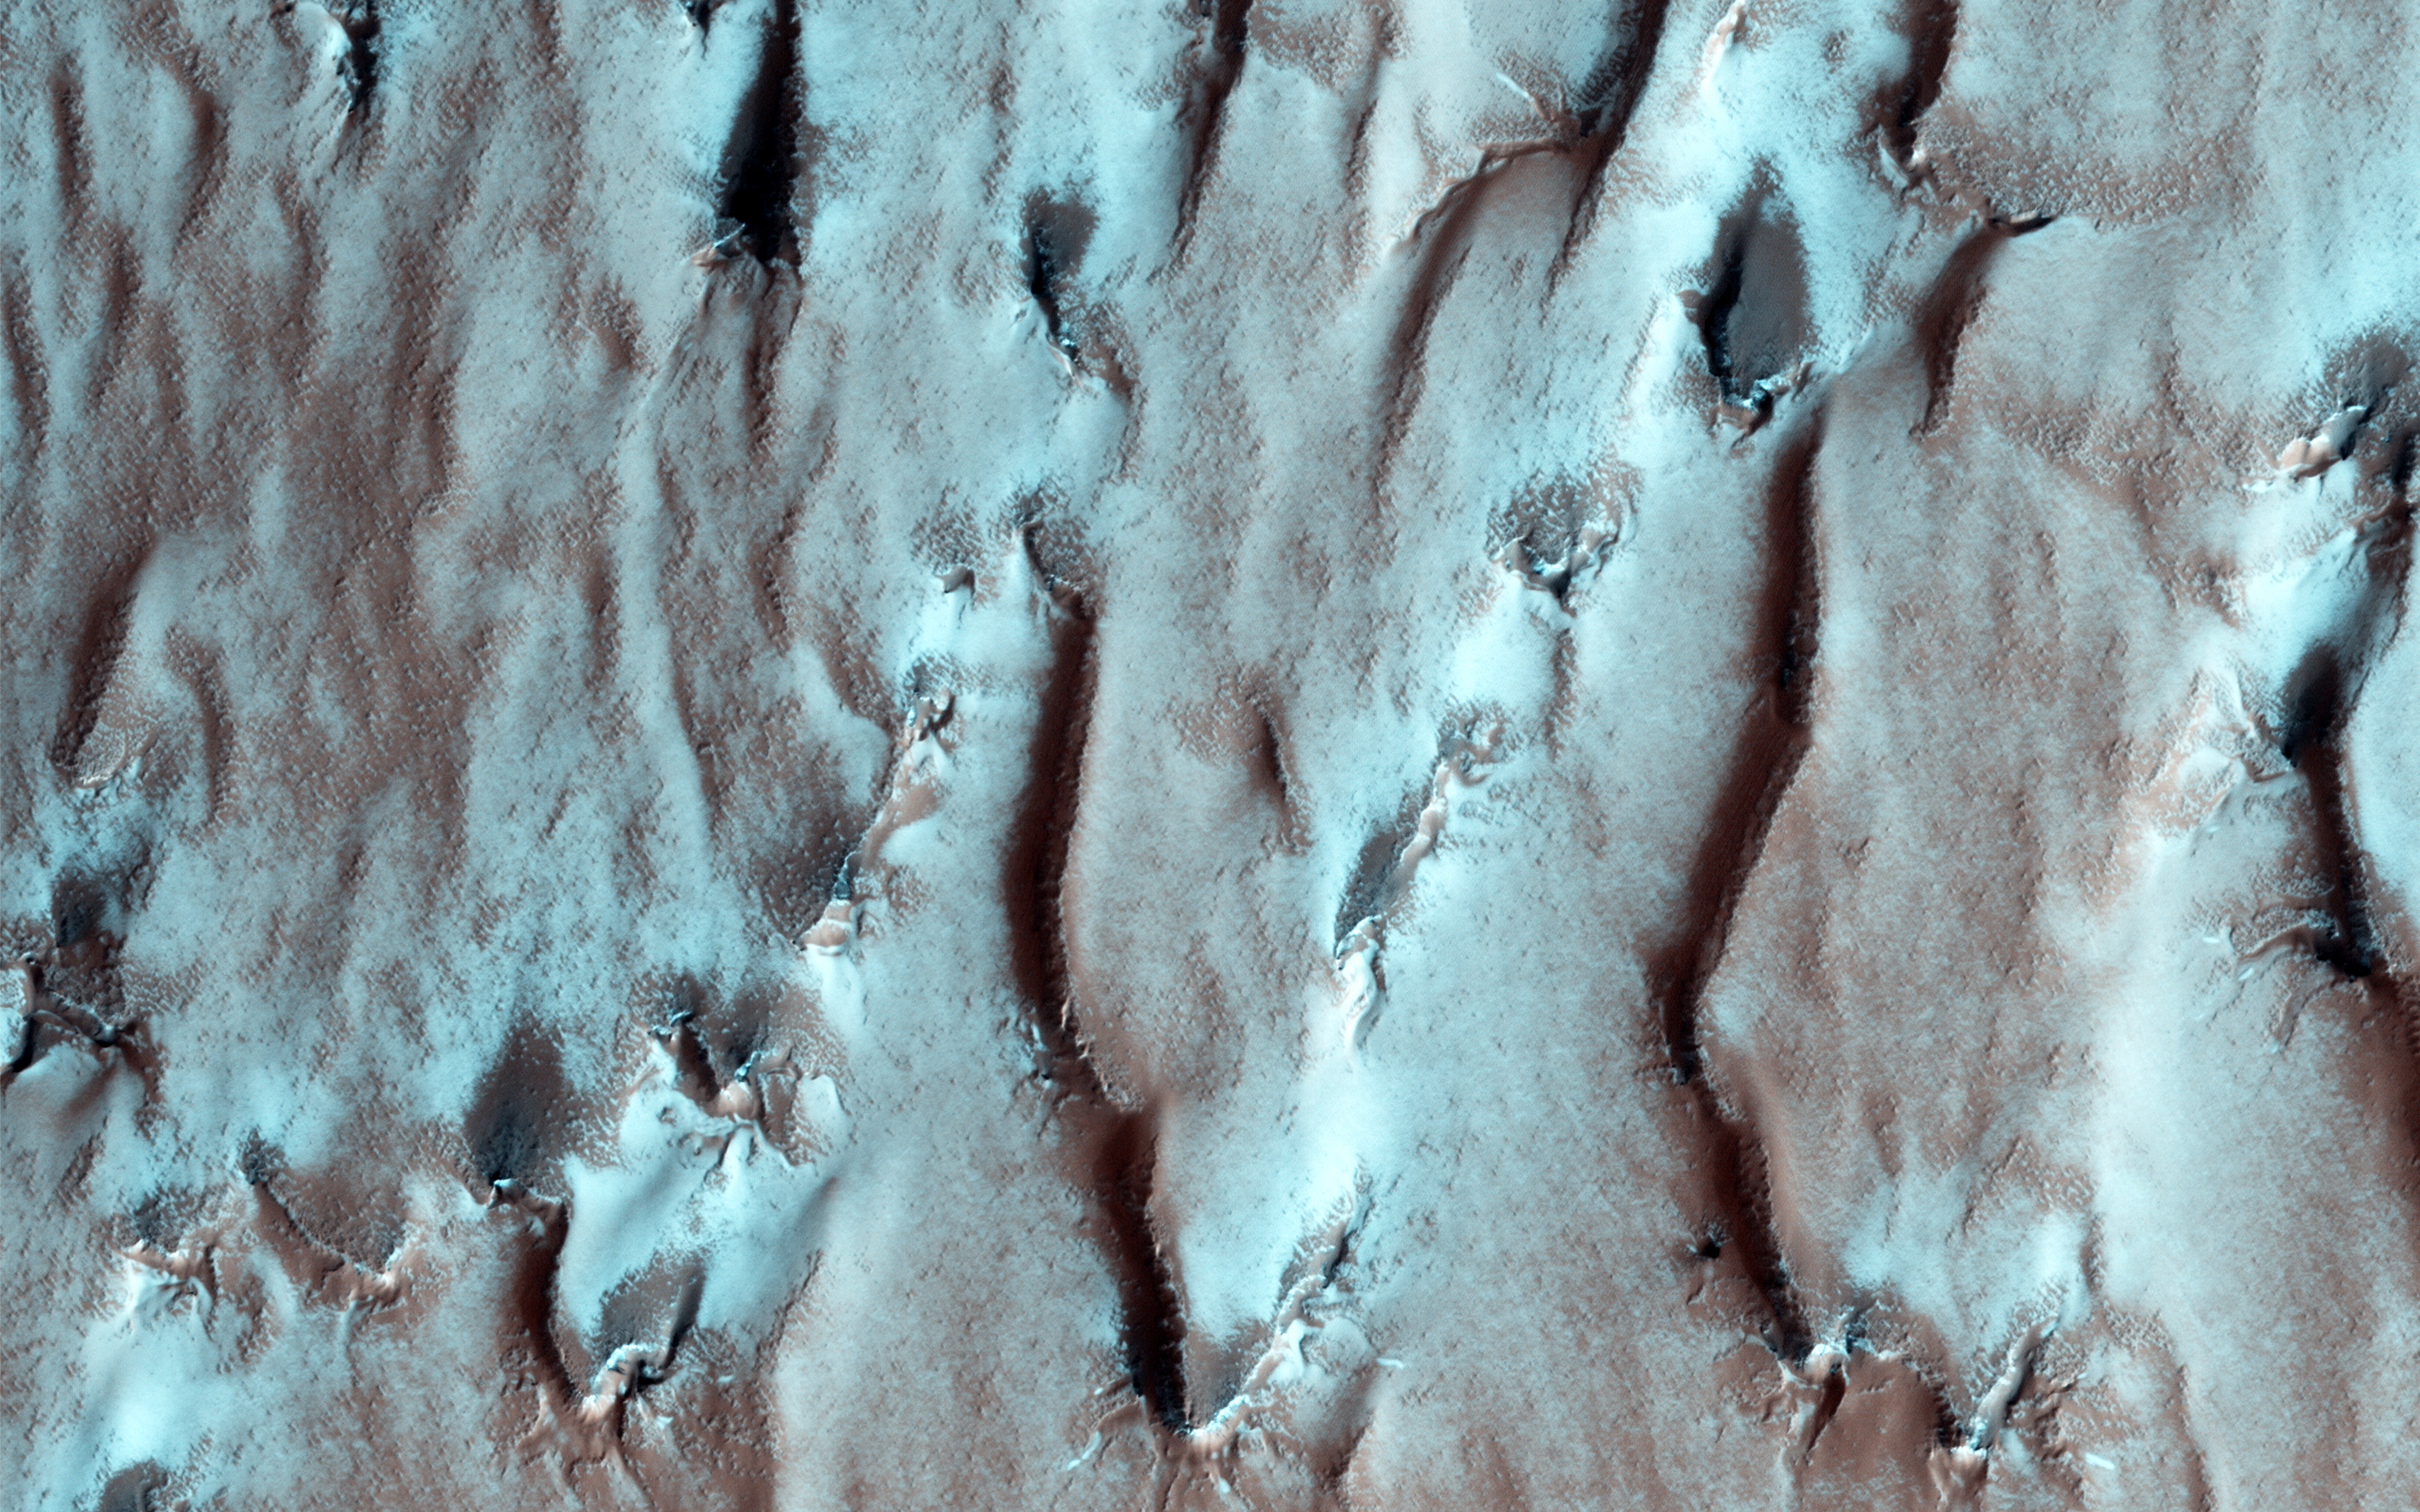

On the Edge of the South Pole Layered Deposit

This image shows the edge of the Martian South Polar layered deposit. The stack of fine layering is highlighted by the rays of the polar sun.

These layers show the pervasive red coloring of Mars which have built up over the ages. While this is a polar deposit, no ice or frost is visible on these layers, as they face the sun. However, if you look beyond the rim of the layered slope at the ‘top’ of the deposit, you can see that red rock and dust are covered with frost, as well as small radial channels that are evidence of polar spider networks.

The University of Arizona, Tucson, operates HiRISE, which was built by Ball Aerospace & Technologies Corp., Boulder, Colo. NASA’s Jet Propulsion Laboratory, a division of the California Institute of Technology in Pasadena, manages the Mars Reconnaissance Orbiter Project for NASA’s Science Mission Directorate, Washington.

Credit: NASA/JPL-Caltech/Univ. of Arizona